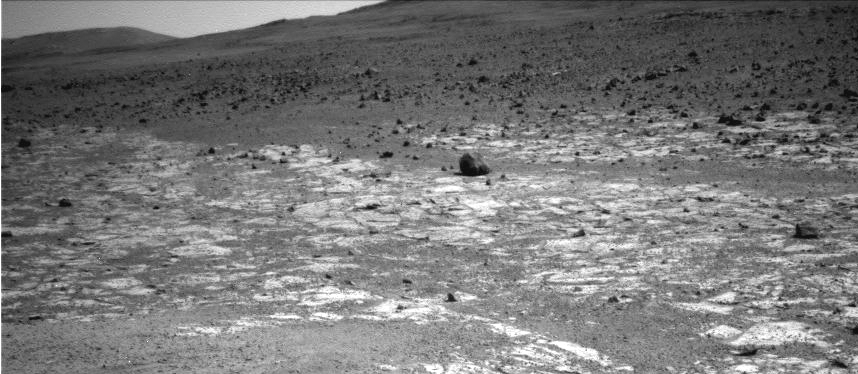

Geological Boundary at the Edge of ‘Solander Point’

This view from NASA’s Mars Exploration Rover Opportunity shows an area where a pale-toned geological unit called the “Burns Foundation,” in the foreground, abuts a different geological unit. The darker unit, believed to be older, marks the edge of “Solander Point,” a raised segment of the western rim of Endeavour Crater.

The rover team intends to study this geological contact area with Opportunity before driving the rover up onto Solander Point to examine rocks there. The point’s north-facing slope offers an advantage for power output from rover’s solar panels during the upcoming southern hemisphere winter.

Opportunity used the navigation camera (Navcam) on its mast to capture this southward facing scene along the eastern flank of Solander Point during the 3,387 Martian day, or sol, of the rover’s work on Mars (Aug. 3, 2013).

The rock at the far right-hand side of the scene, informally named “Tick Bush,” is about 1 foot (30 centimeters) across. In the week after this image was taken, Opportunity used tools on the rover’s robotic arm to examine textures and composition of Tick Bush. The larger rock near the center of the image is informally named “Cheese Tree.”

NASA’s Jet Propulsion Laboratory, a division of the California Institute of Technology in Pasadena, manages the Mars Exploration Rover Project for NASA’s Science Mission Directorate, Washington.

Credit: NASA/JPL-Caltech